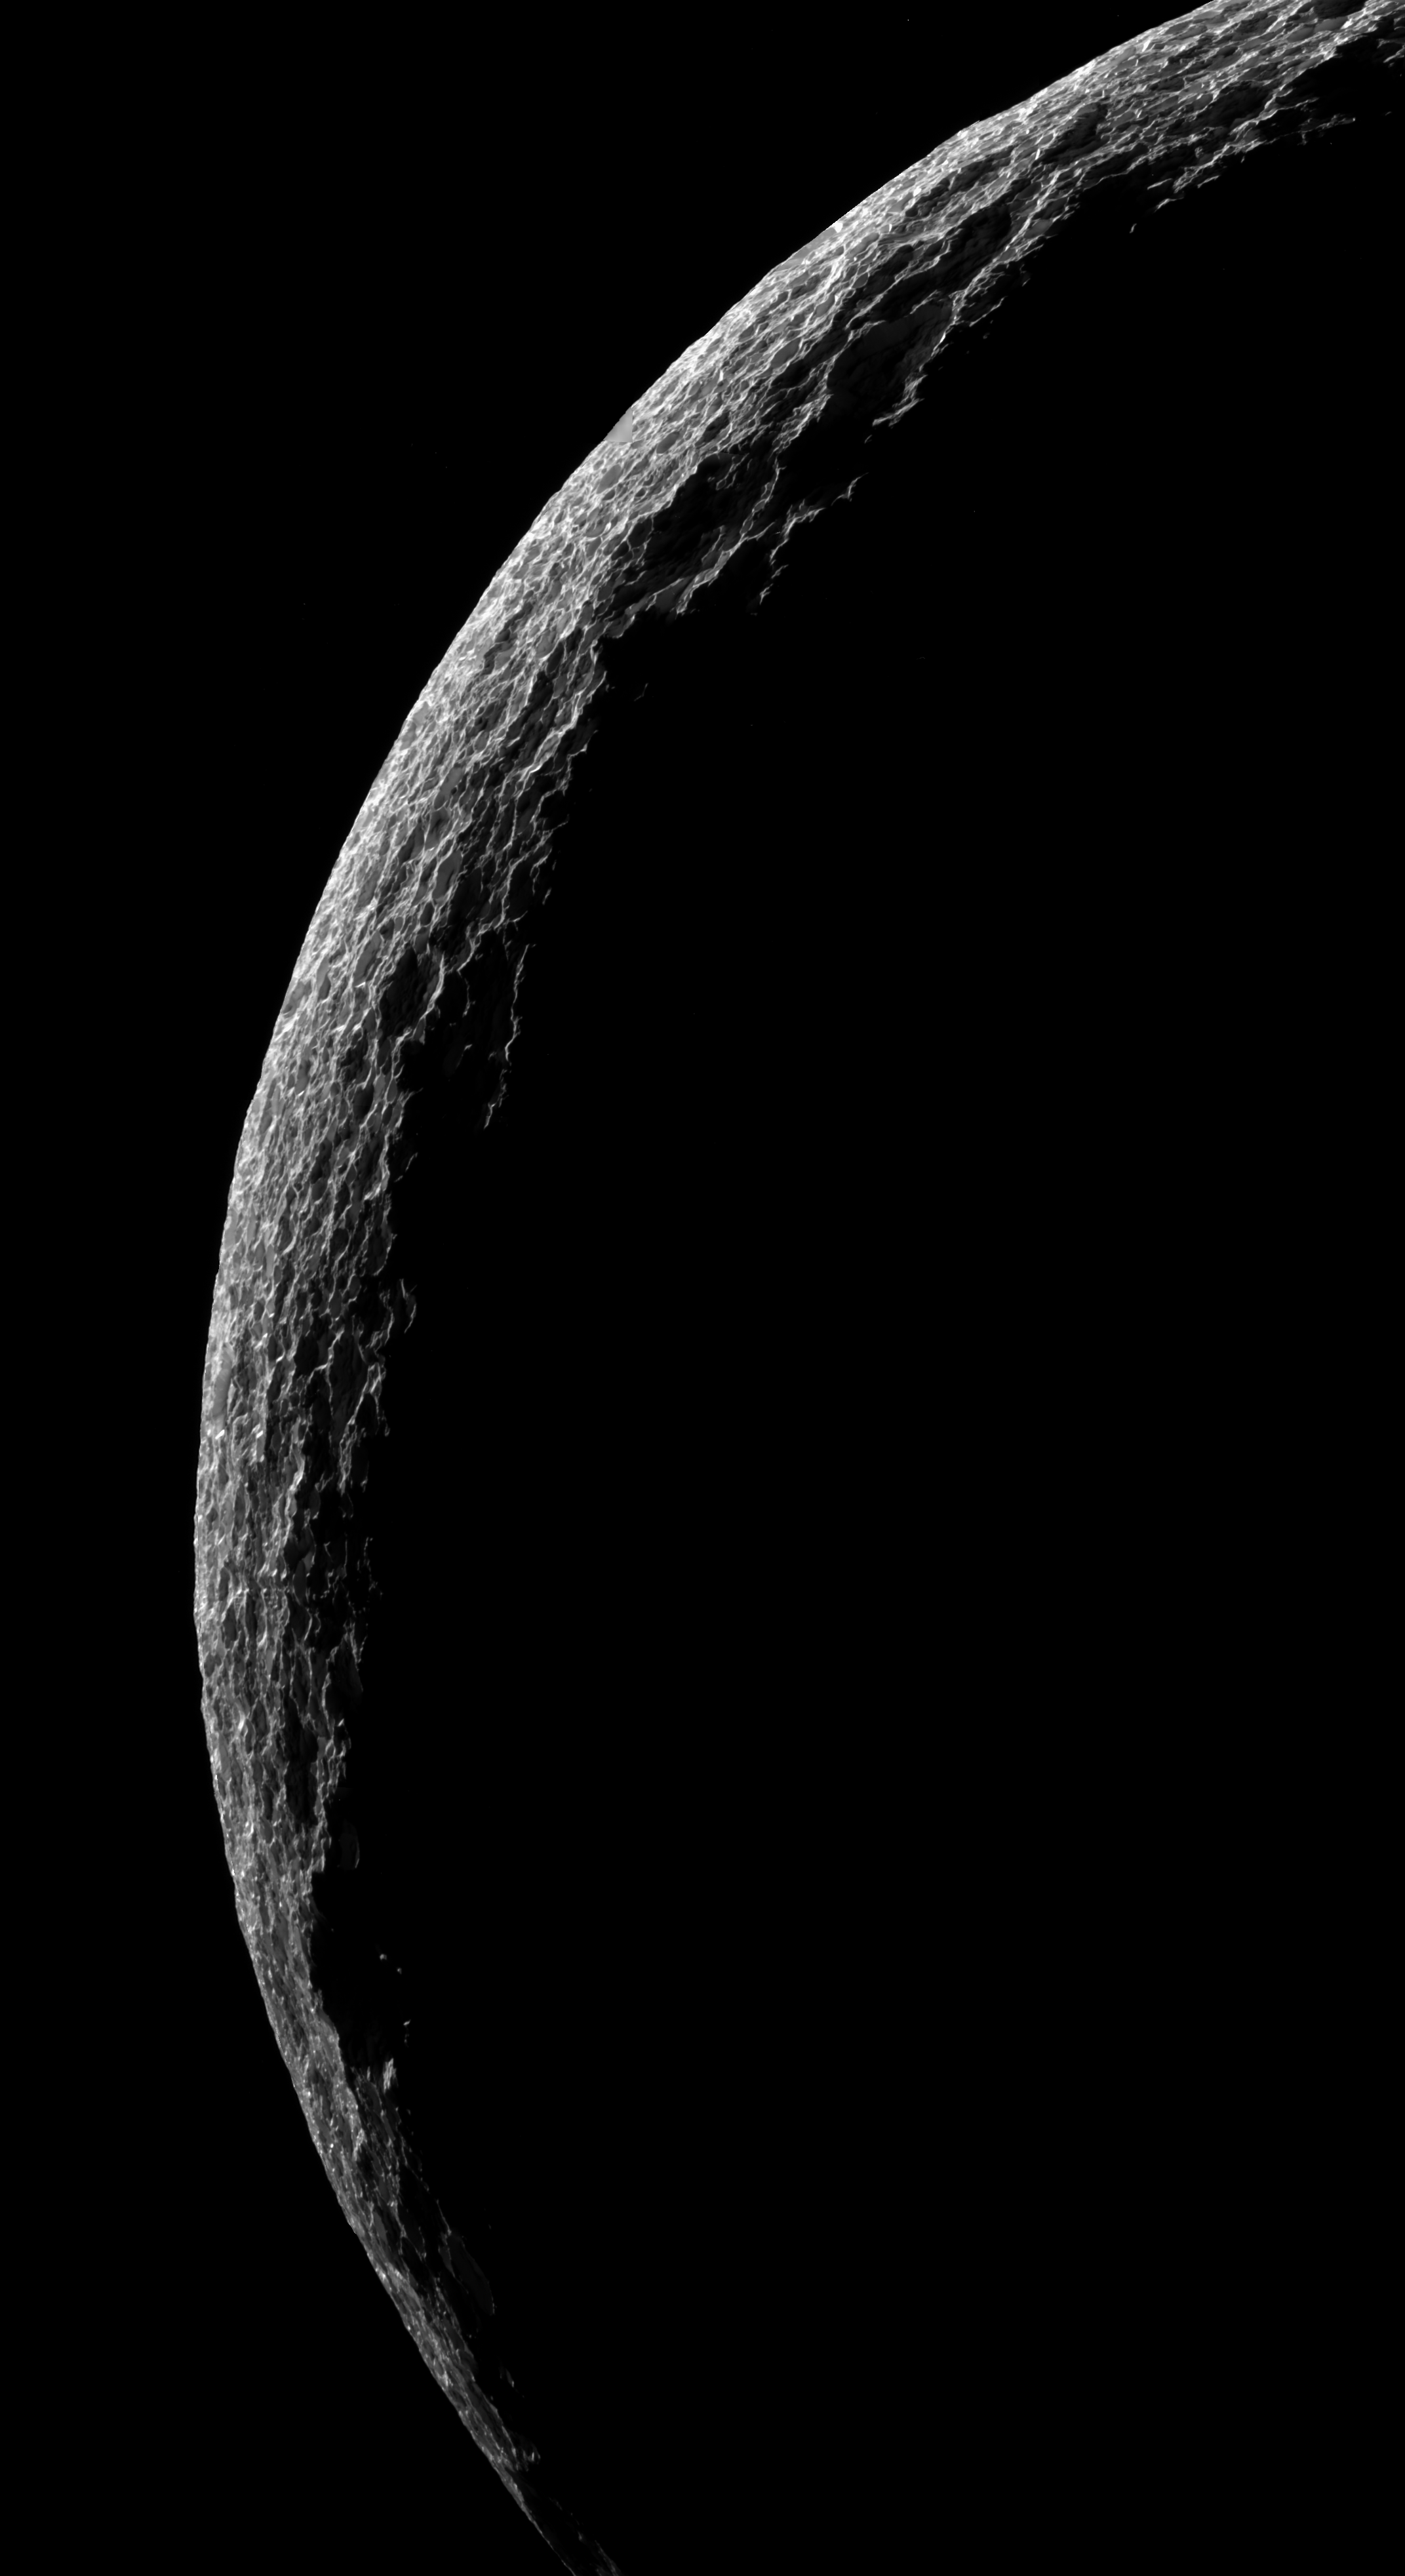

Frosty Scallops

The cold, cratered landscape of Saturn’s moon Tethys shines in stark relief in this crescent view.

Aside from its obvious aesthetic beauty, this particular Cassini mosaic was obtained mainly to understand important details about how the surface of Tethys (1,071 kilometers, or 665 miles across) reflects light at high phase angles (the sun-Tethys-spacecraft viewing angle). The beautiful interplay of light with surface topographic features is an important factor in this regard. The surface is heavily cratered, and at this oblique angle the craters give the surface a highly scalloped appearance.

Unlike some high-resolution crescent views of Saturn’s moons, this image truly gives Tethys the appearance of being composed of ice and frost. There appear to be numerous sun glints sparkling across the surface. Some of these might be specular (or mirror-like) reflections off of exposed walls of solid ice inside craters, or they might be uniformly large, frosty or icy-particle covered facets of topography that are so oriented as to give exceptionally bright but diffuse reflections.

The shadows cast by most craters in the scene are not dark, but rather, they are illuminated by light bouncing off of their sunlit walls and those of other craters. This light, which has been scattered multiple times, makes visible some details along the shadowed walls and floors of craters that would not otherwise be visible in this viewing geometry.

This mosaic was assembled from four clear filter, narrow-angle camera images, with low resolution, wide-angle camera data filling a small gap in coverage. The view is an orthographic projection and has a resolution of 211 meters (692 feet) per pixel. An orthographic view is most like the view seen by a distant observer looking through a telescope. North is up.

The view was obtained by the Cassini spacecraft on June 29, 2007, from a distance of approximately 38,000 kilometers (24,000 miles) and at a Sun-Tethys-spacecraft, or phase, angle of 152 degrees.

The Cassini-Huygens mission is a cooperative project of NASA, the European Space Agency and the Italian Space Agency. The Jet Propulsion Laboratory, a division of the California Institute of Technology in Pasadena, manages the mission for NASA’s Science Mission Directorate, Washington, D.C. The Cassini orbiter and its two onboard cameras were designed, developed and assembled at JPL. The imaging operations center is based at the Space Science Institute in Boulder, Colo.

Credit: NASA/JPL/Space Science Institute